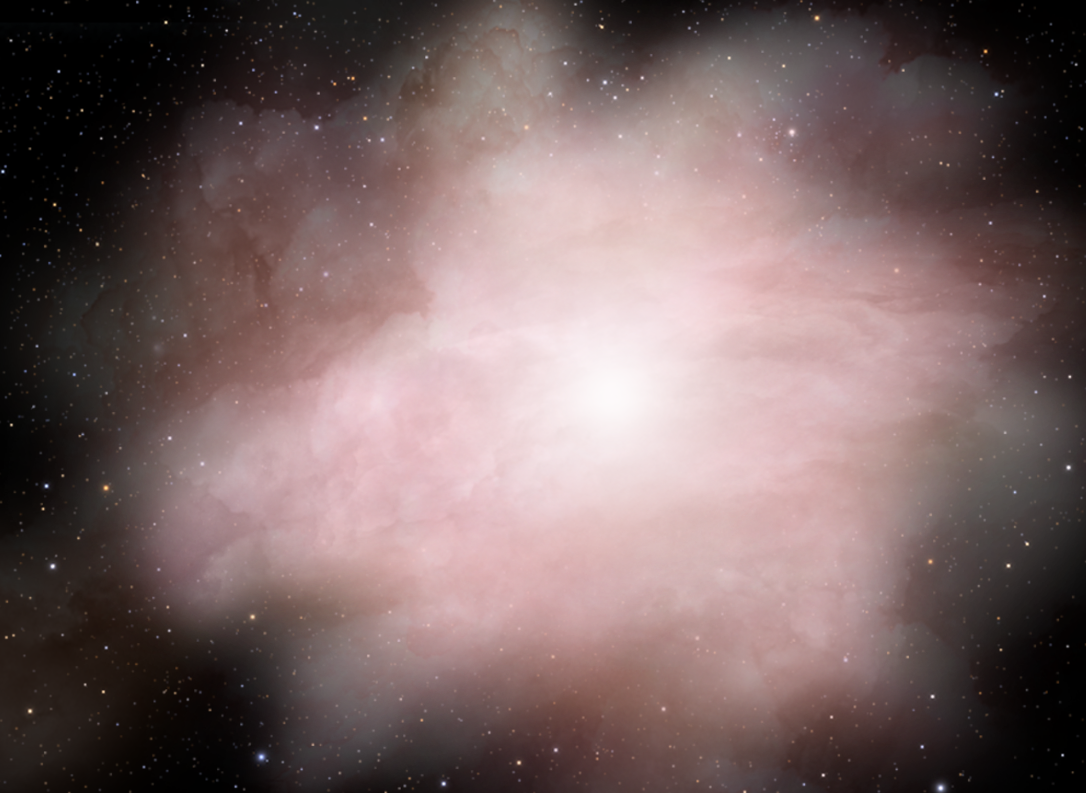

Stellar Merger Model for GRB – Panel 3

Credit: NASA, ESA, and A. Feild (STScI)